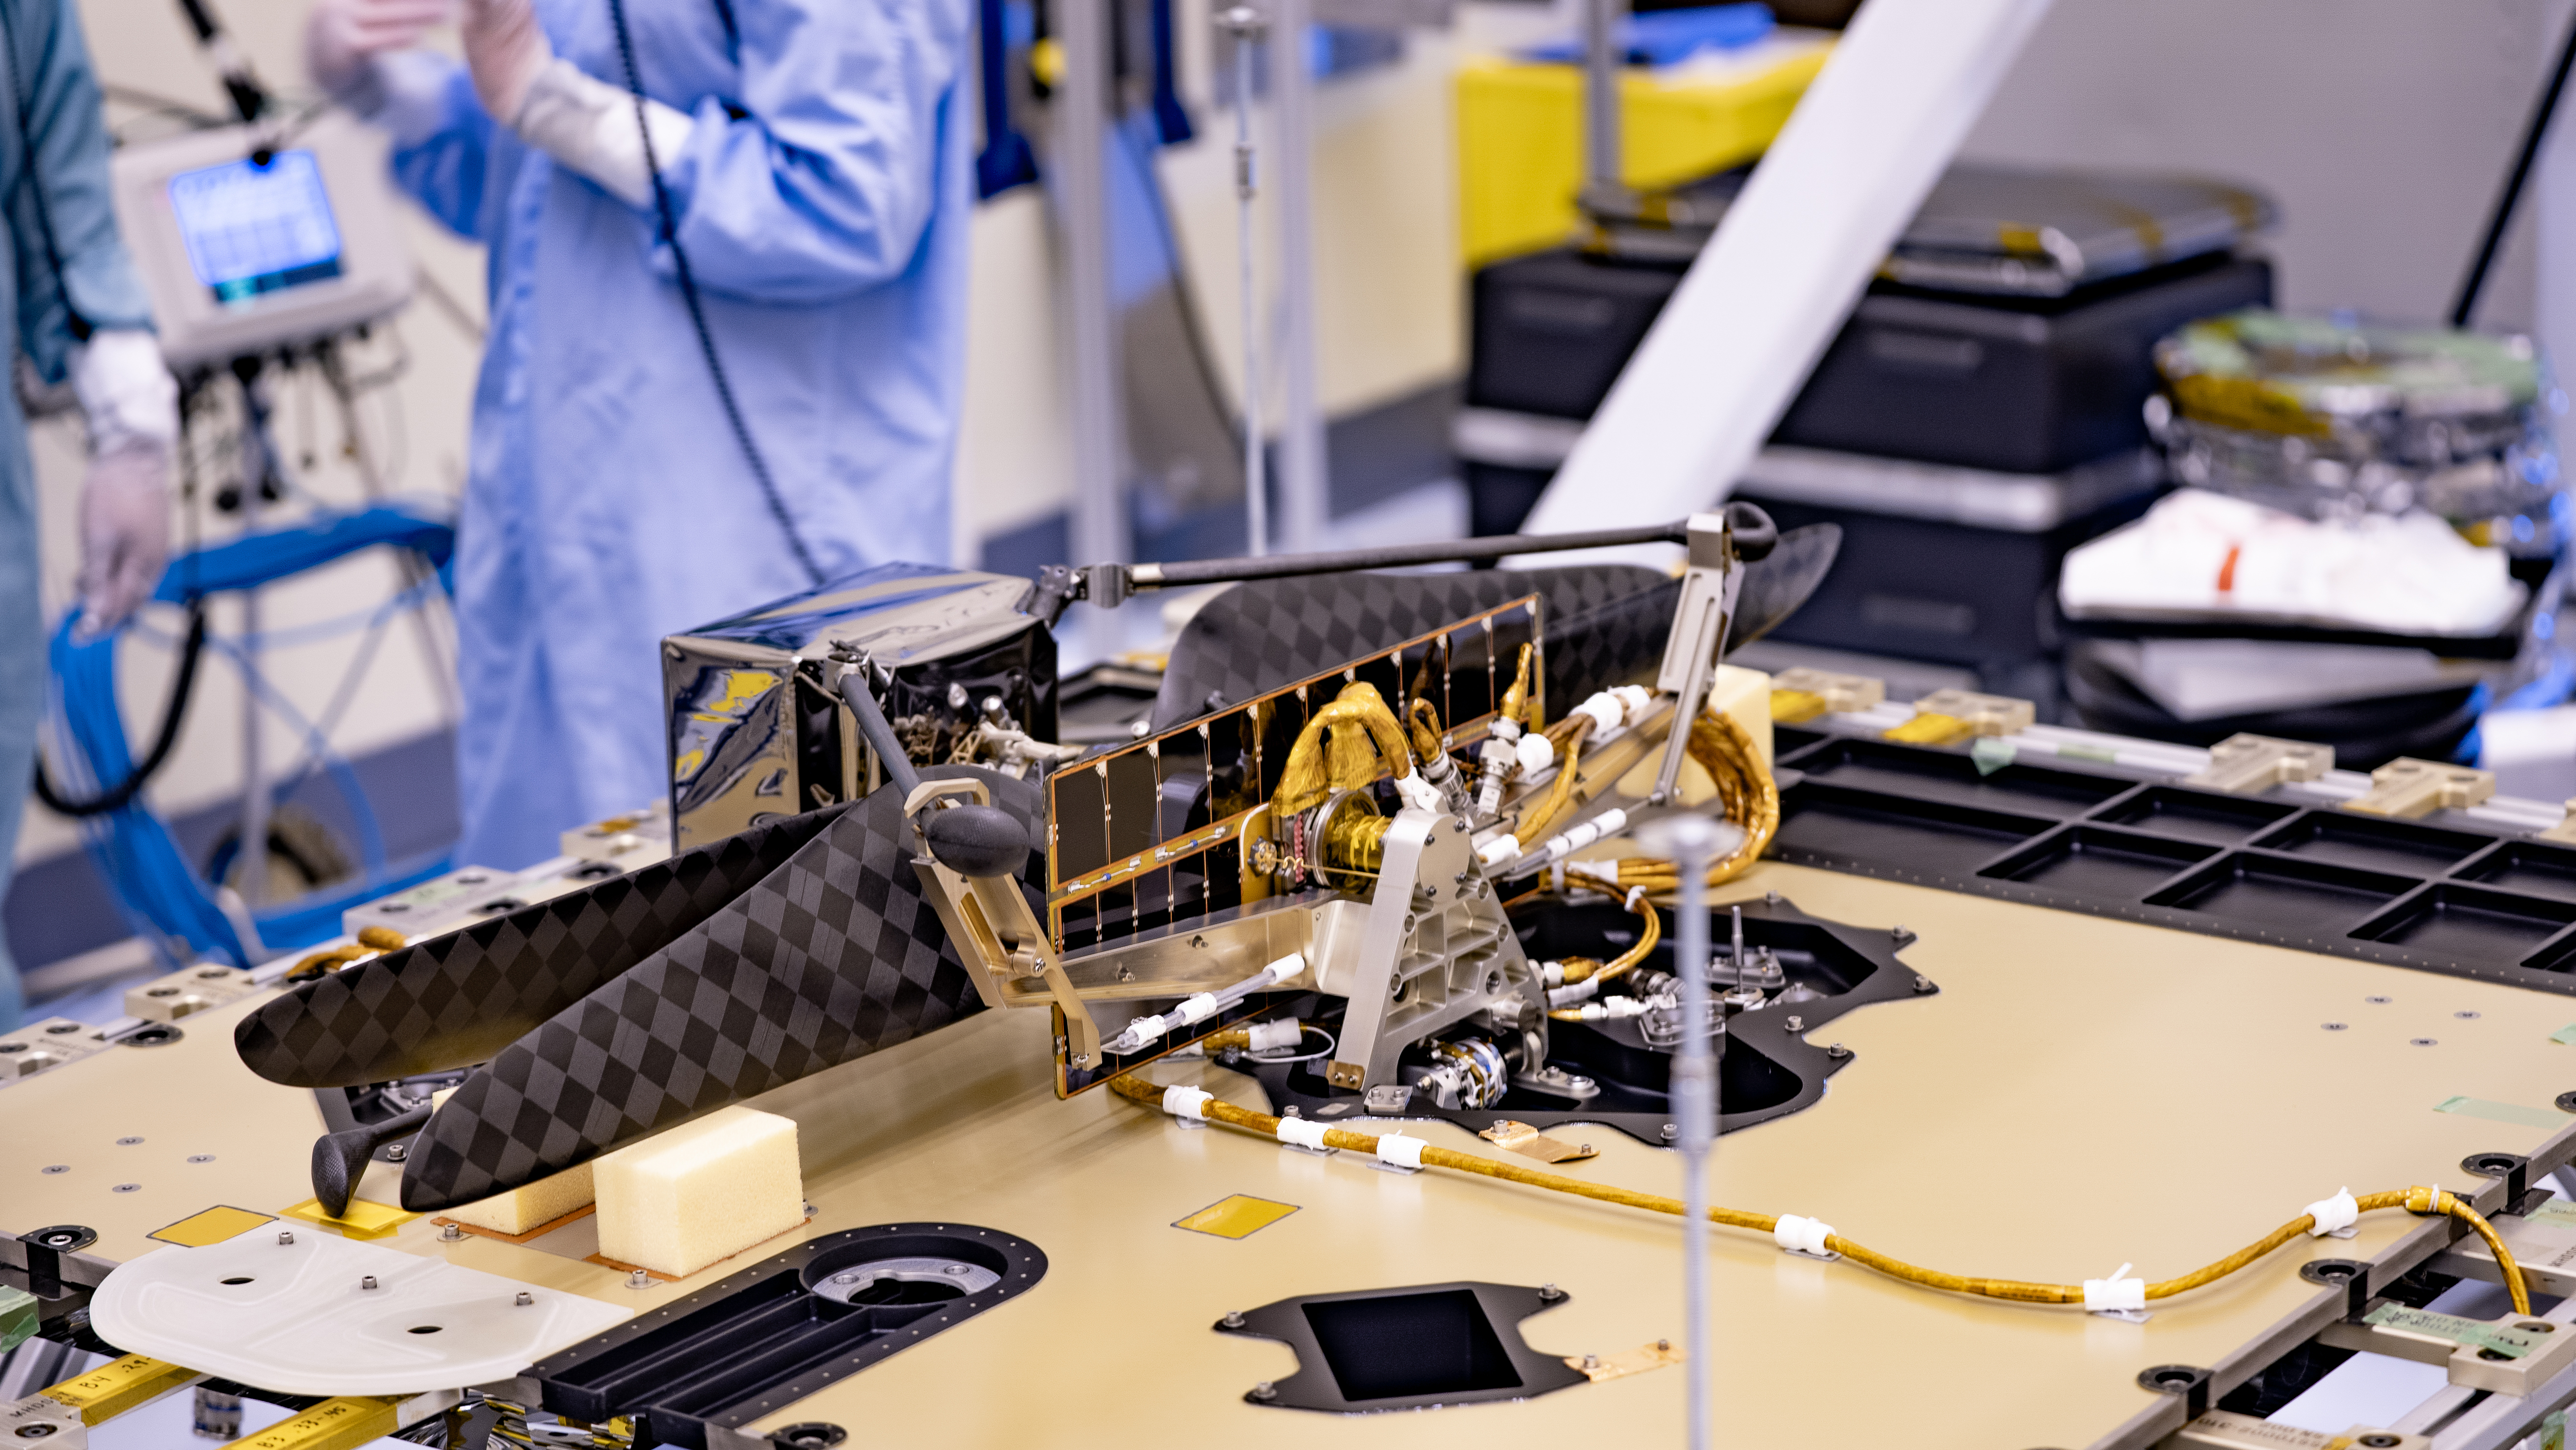

Mars Helicopter Aboard Perseverance

The Mars Helicopter and its Mars Helicopter Delivery System were attached to the Perseverance Mars rover at Kennedy Space Center on April 6, 2020. A shell (not pictured) will protect the helicopter during the rover’s descent to the surface of Jezero Crater on Feb. 18, 2021. The helicopter will be deployed about two-and-a-half months after Perseverance lands.

Credit: NASA/JPL-Caltech